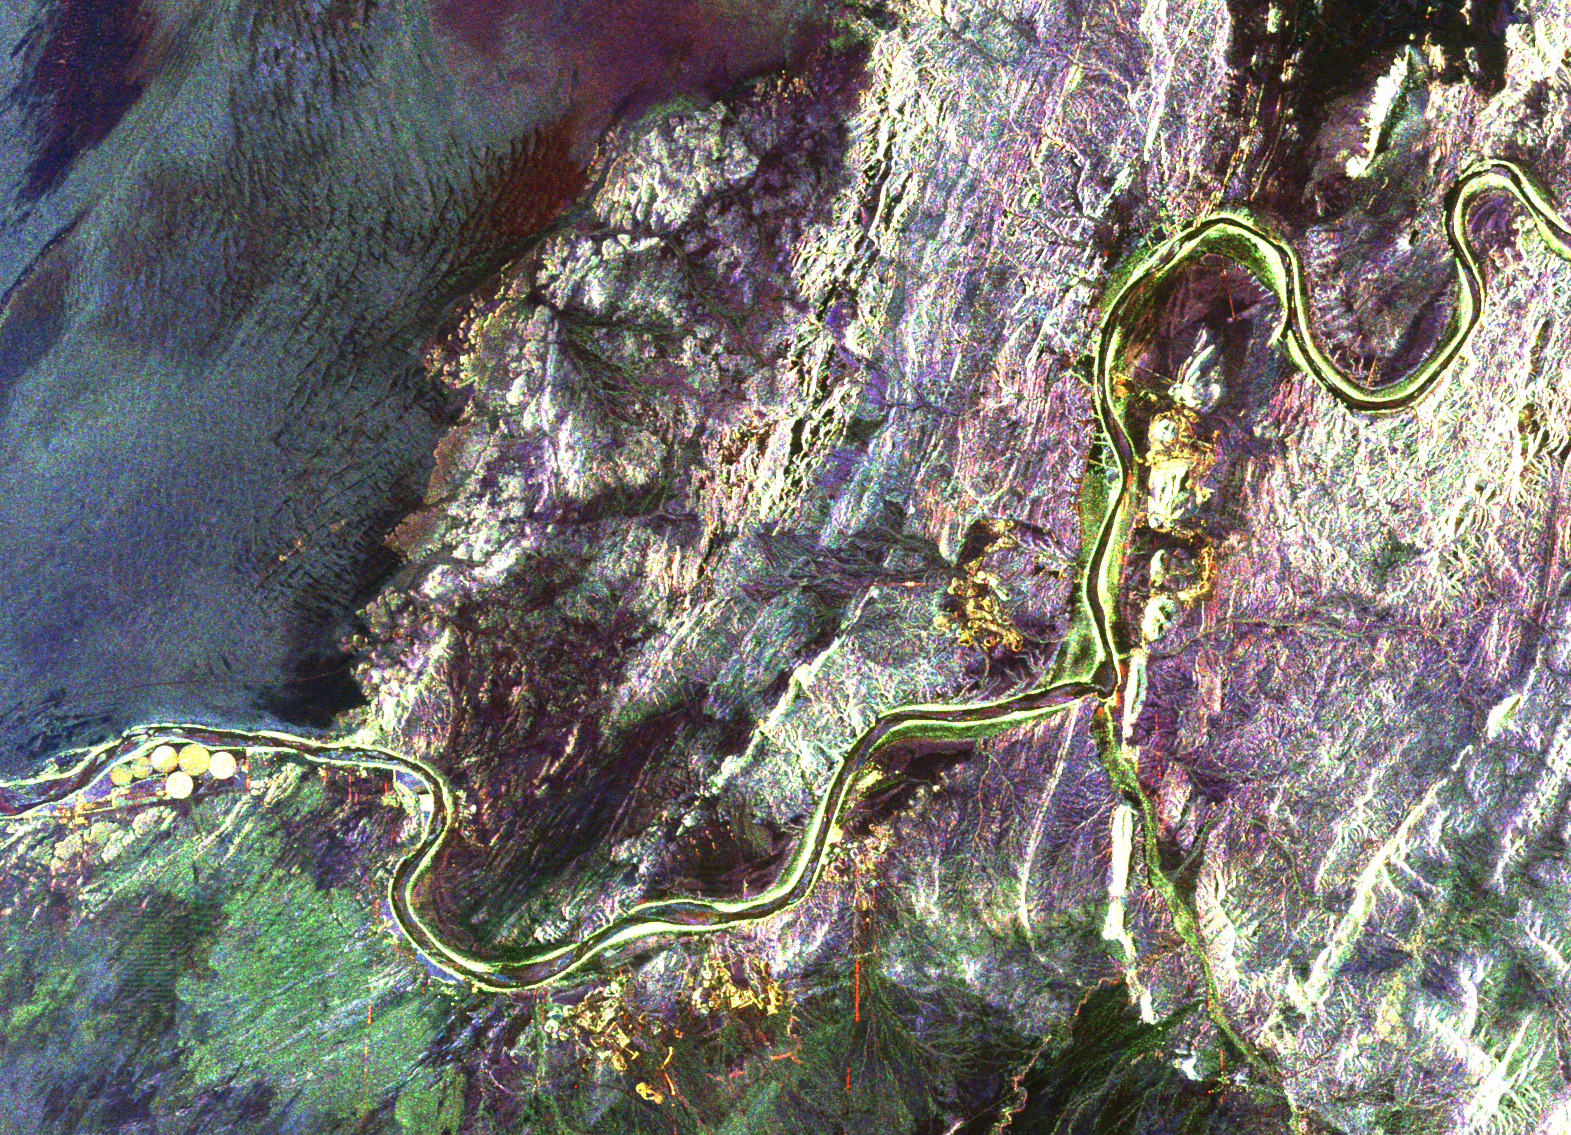

South Africa, Namibia Diamond Deposits (Close-up)

This radar image shows a close up view of a portion of the Richtersveld National Park and Orange River (top of image) in the Northern Cape Province of the Republic of South Africa. The Orange River marks the boundary between South Africa to the south and Namibia to the north. This is an area of active mining for diamonds, which were washed downstream from the famous Kimberley Diamond Area, millions of years ago when the river was much larger. The mining is focused on ancient drainages of the Orange River which are currently buried by think layers of sand and gravel. Scientists are investigating whether these ancient drainages can be seen with the radar’s ability to penetrate sand cover in extremely dry regions. A mine, shown in yellow, is on the southern bank of the river in an abandoned bend which is known as an “oxbow.” The small bright circular areas (left edge of image) west of the mine circles are fields of a large ostrich farm that are being watered with pivot irrigation. The large dark area in the center of the image is the Kubus Pluton, a body of granite rock that broke through the surrounding rocks about 550 million years ago. North is toward the upper right. The area shown is about 35 by 25 kilometers (21.8 by 15.5 miles) centered at 28.4 degrees south latitude, 16.8 degrees east longitude. Colors are assigned to different radar frequencies and polarizations as follows: red is L-band horizontally transmitted and horizontally received; green is L-band horizontally transmitted and vertically received; blue is C-band horizontally transmitted and vertically received. The image was acquired on April 18, 1994 by the Spaceborne Imaging Radar-C/X-band Synthetic Aperture (SIR-C/X-SAR) imaging radar when it flew aboard the space shuttle Endeavour. SIR-C/X-SAR is a joint mission of the U.S./German and Italian space agencies.

Credit: NASA/JPL